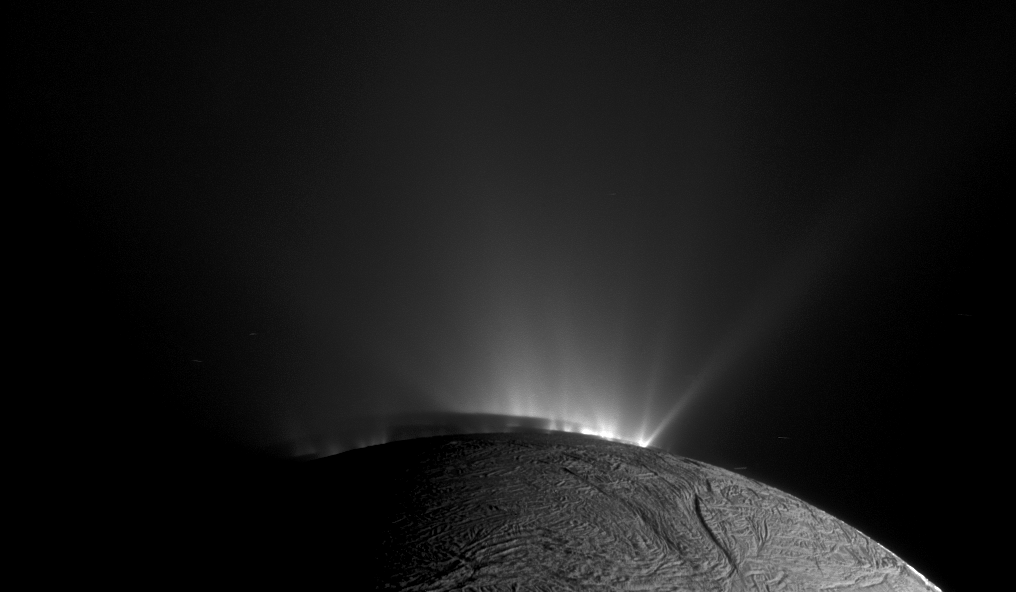

Encroaching Shadow

Annotated Version

This Cassini narrow-angle camera image — one of those acquired in the survey conducted by the Cassini imaging science team of the geyser basin at the south pole of Enceladus — was taken as Cassini was looking across the moon’s south pole. At the time, the spacecraft was essentially in the moon’s equatorial plane. The image scale is 1280 feet (390 meters) per pixel and the sun-Enceladus-spacecraft, or phase, angle is 162.5 degrees.

The image was taken through the clear filter of the narrow angle camera on Nov. 30, 2010, 1.4 years after southern autumnal equinox. The shadow of the body of Enceladus on the lower portions of the jets is clearly seen.

In an annotated version of the image, the colored lines represent the projection of Enceladus’ shadow on a plane normal to the branch of the Cairo fracture (yellow line), normal to the Baghdad fracture (blue line) and normal to the Damascus fracture (pink line).

Post-equinox images like this, clearly showing the different projected locations of the intersection between the shadow and the curtain of jets from each fracture, were useful for scientists in checking the triangulated positions of the geysers, as described in a paper by Porco, DiNino, and Nimmo, and published in the online version of the Astronomical Journal in July 2014: http://dx.doi.org/10.1088/0004-6256/148/3/45.

A companion paper, by Nimmo et al. is available at: http://dx.doi.org/10.1088/0004-6256/148/3/46.

The Cassini-Huygens mission is a cooperative project of NASA, the European Space Agency and the Italian Space Agency. NASA’s Jet Propulsion Laboratory, a division of the California Institute of Technology in Pasadena, manages the mission for NASA’s Science Mission Directorate, Washington. The Cassini orbiter and its two onboard cameras were designed, developed and assembled at JPL. The imaging operations center is based at the Space Science Institute in Boulder, Colorado.

Credit: NASA/JPL-Caltech/Space Science Institute